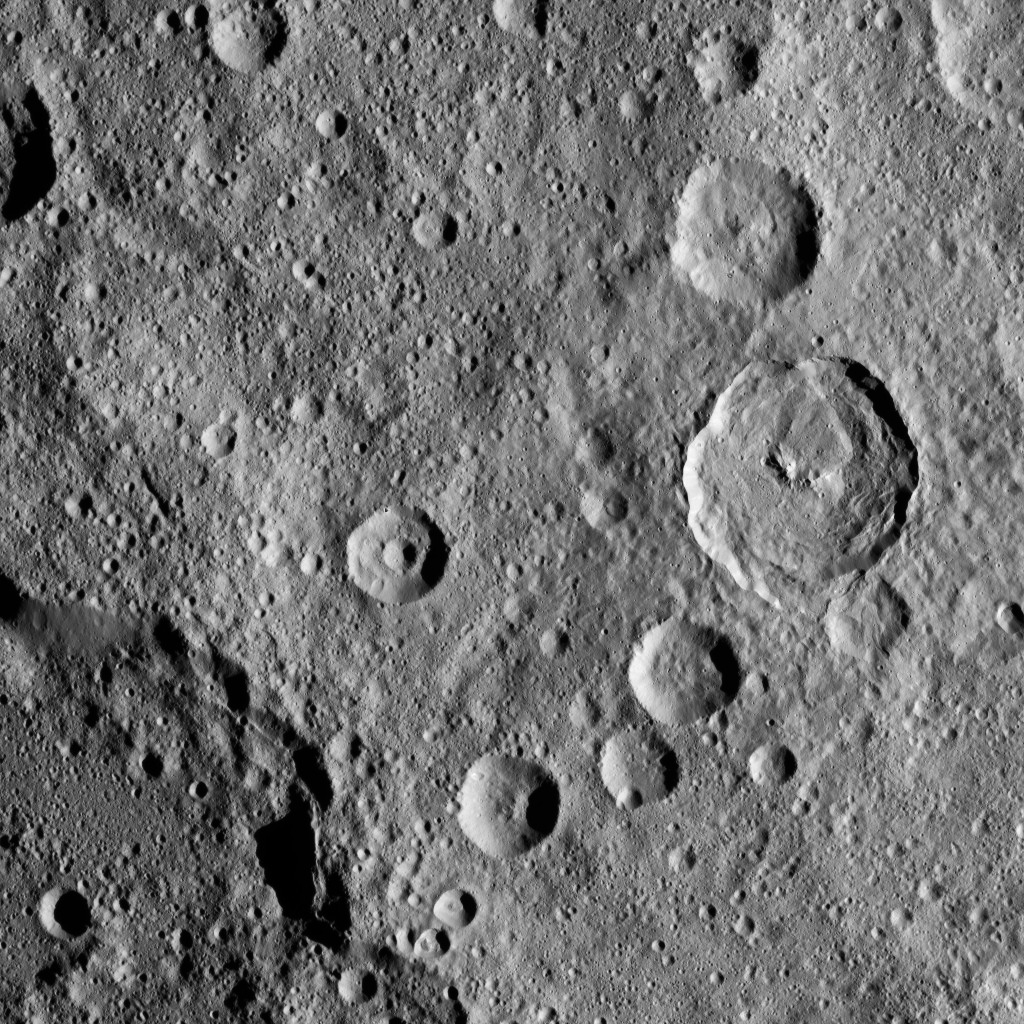

Dawn XMO2 Image 13

In this densely cratered area of Ceres, NASA’s Dawn spacecraft spotted Tupo Crater, with its complex, hummocky interior, at center right. A portion of the rim of Darzamat Crater appears with dark shadows at lower left.

Dawn took this image on Oct. 19 from its second extended-mission science orbit (XMO2), at a distance of about 920 miles (1,480 kilometers) above the surface. The image resolution is about 460 feet (140 meters) per pixel.

Dawn’s mission is managed by JPL for NASA’s Science Mission Directorate in Washington. Dawn is a project of the directorate’s Discovery Program, managed by NASA’s Marshall Space Flight Center in Huntsville, Alabama. UCLA is responsible for overall Dawn mission science. Orbital ATK, Inc., in Dulles, Virginia, designed and built the spacecraft. The German Aerospace Center, the Max Planck Institute for Solar System Research, the Italian Space Agency and the Italian National Astrophysical Institute are international partners on the mission team.

Credit: NASA/JPL-Caltech/UCLA/MPS/DLR/IDA